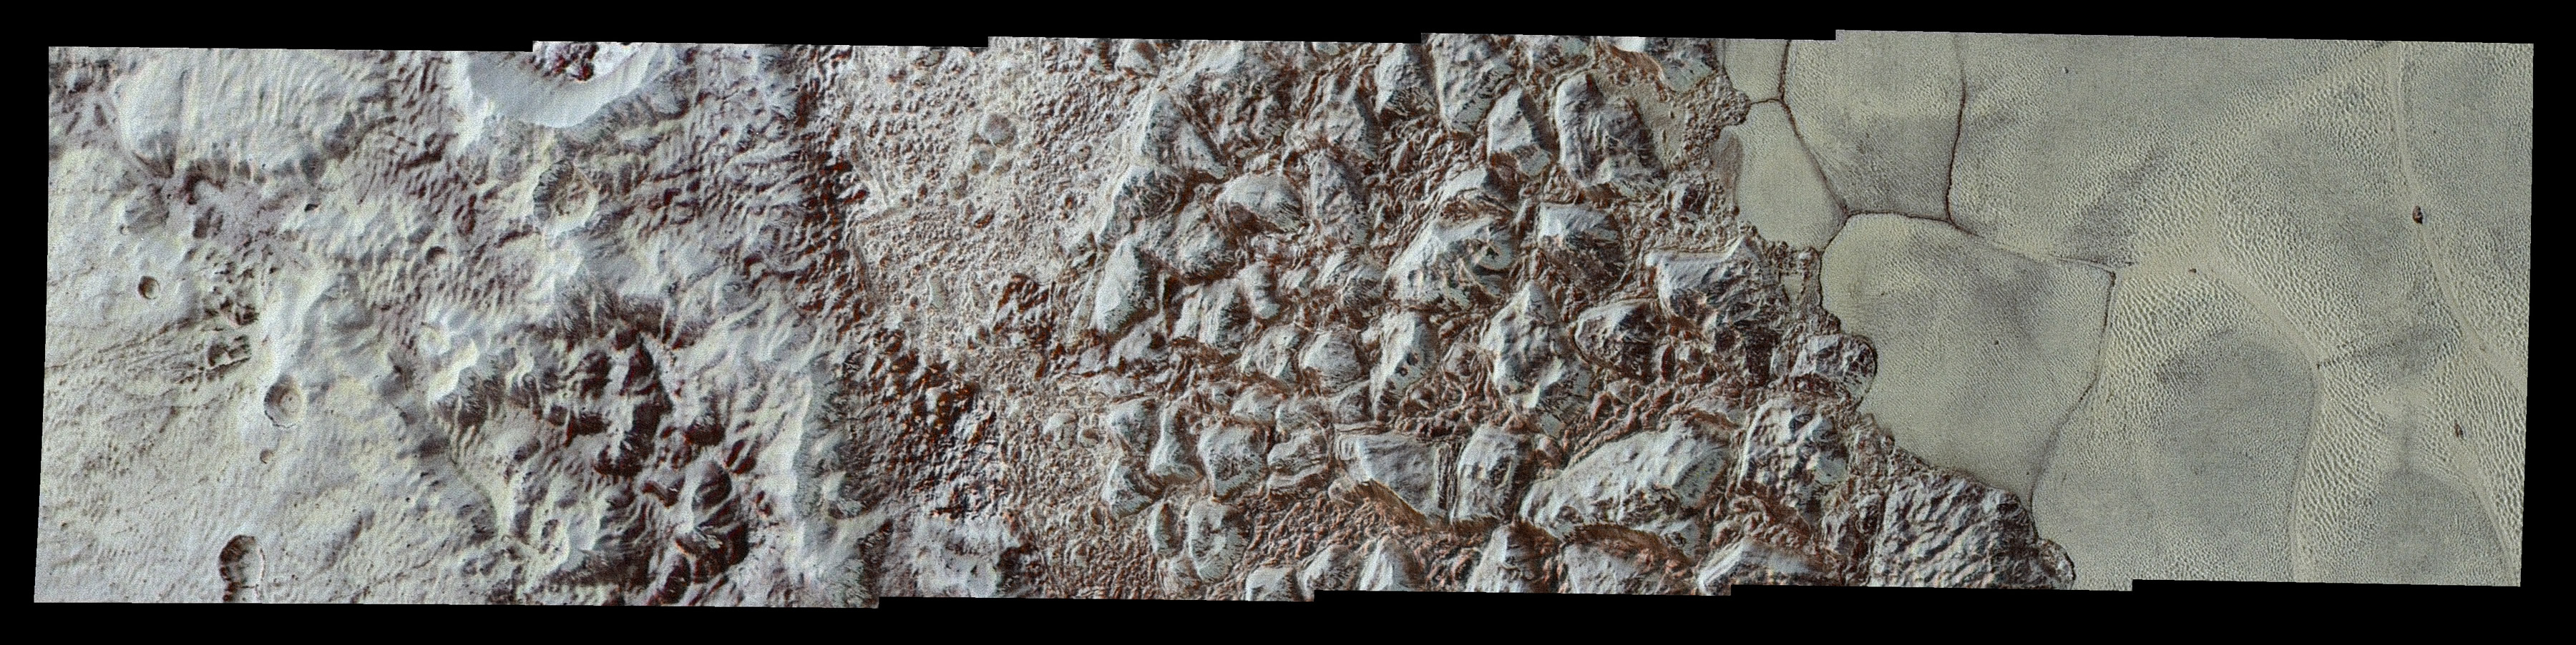

Pluto’s Close-up, Now in Color

This enhanced color mosaic combines some of the sharpest views of Pluto that NASA’s New Horizons spacecraft obtained during its July 14 flyby. The pictures are part of a sequence taken near New Horizons’ closest approach to Pluto, with resolutions of about 250-280 feet (77-85 meters) per pixel — revealing features smaller than half a city block on Pluto’s surface. Lower resolution color data (at about 2,066 feet, or 630 meters, per pixel) were added to create this new image.

The images form a strip 50 miles (80 kilometers) wide, trending (top to bottom) from the edge of “badlands” northwest of the informally named Sputnik Planum, across the al-Idrisi mountains, onto the shoreline of Pluto’s “heart” feature, and just into its icy plains. They combine pictures from the telescopic Long Range Reconnaissance Imager (LORRI) taken approximately 15 minutes before New Horizons’ closest approach to Pluto, with — from a range of only 10,000 miles (17,000 kilometers) — with color data (in near-infrared, red and blue) gathered by the Ralph/Multispectral Visible Imaging Camera (MVIC) 25 minutes before the LORRI pictures.

The wide variety of cratered, mountainous and glacial terrains seen here gives scientists and the public alike a breathtaking, super-high-resolution color window into Pluto’s geology. e border between the relatively smooth Sputnik Planum ice sheet and the pitted area, with a series of hills forming slightly inside this unusual “shoreline.”

The Johns Hopkins University Applied Physics Laboratory in Laurel, Maryland, designed, built, and operates the New Horizons spacecraft, and manages the mission for NASA’s Science Mission Directorate. The Southwest Research Institute, based in San Antonio, leads the science team, payload operations and encounter science planning. New Horizons is part of the New Frontiers Program managed by NASA’s Marshall Space Flight Center in Huntsville, Alabama.

Credit: NASA/Johns Hopkins University Applied Physics Laboratory/Southwest Research Institute